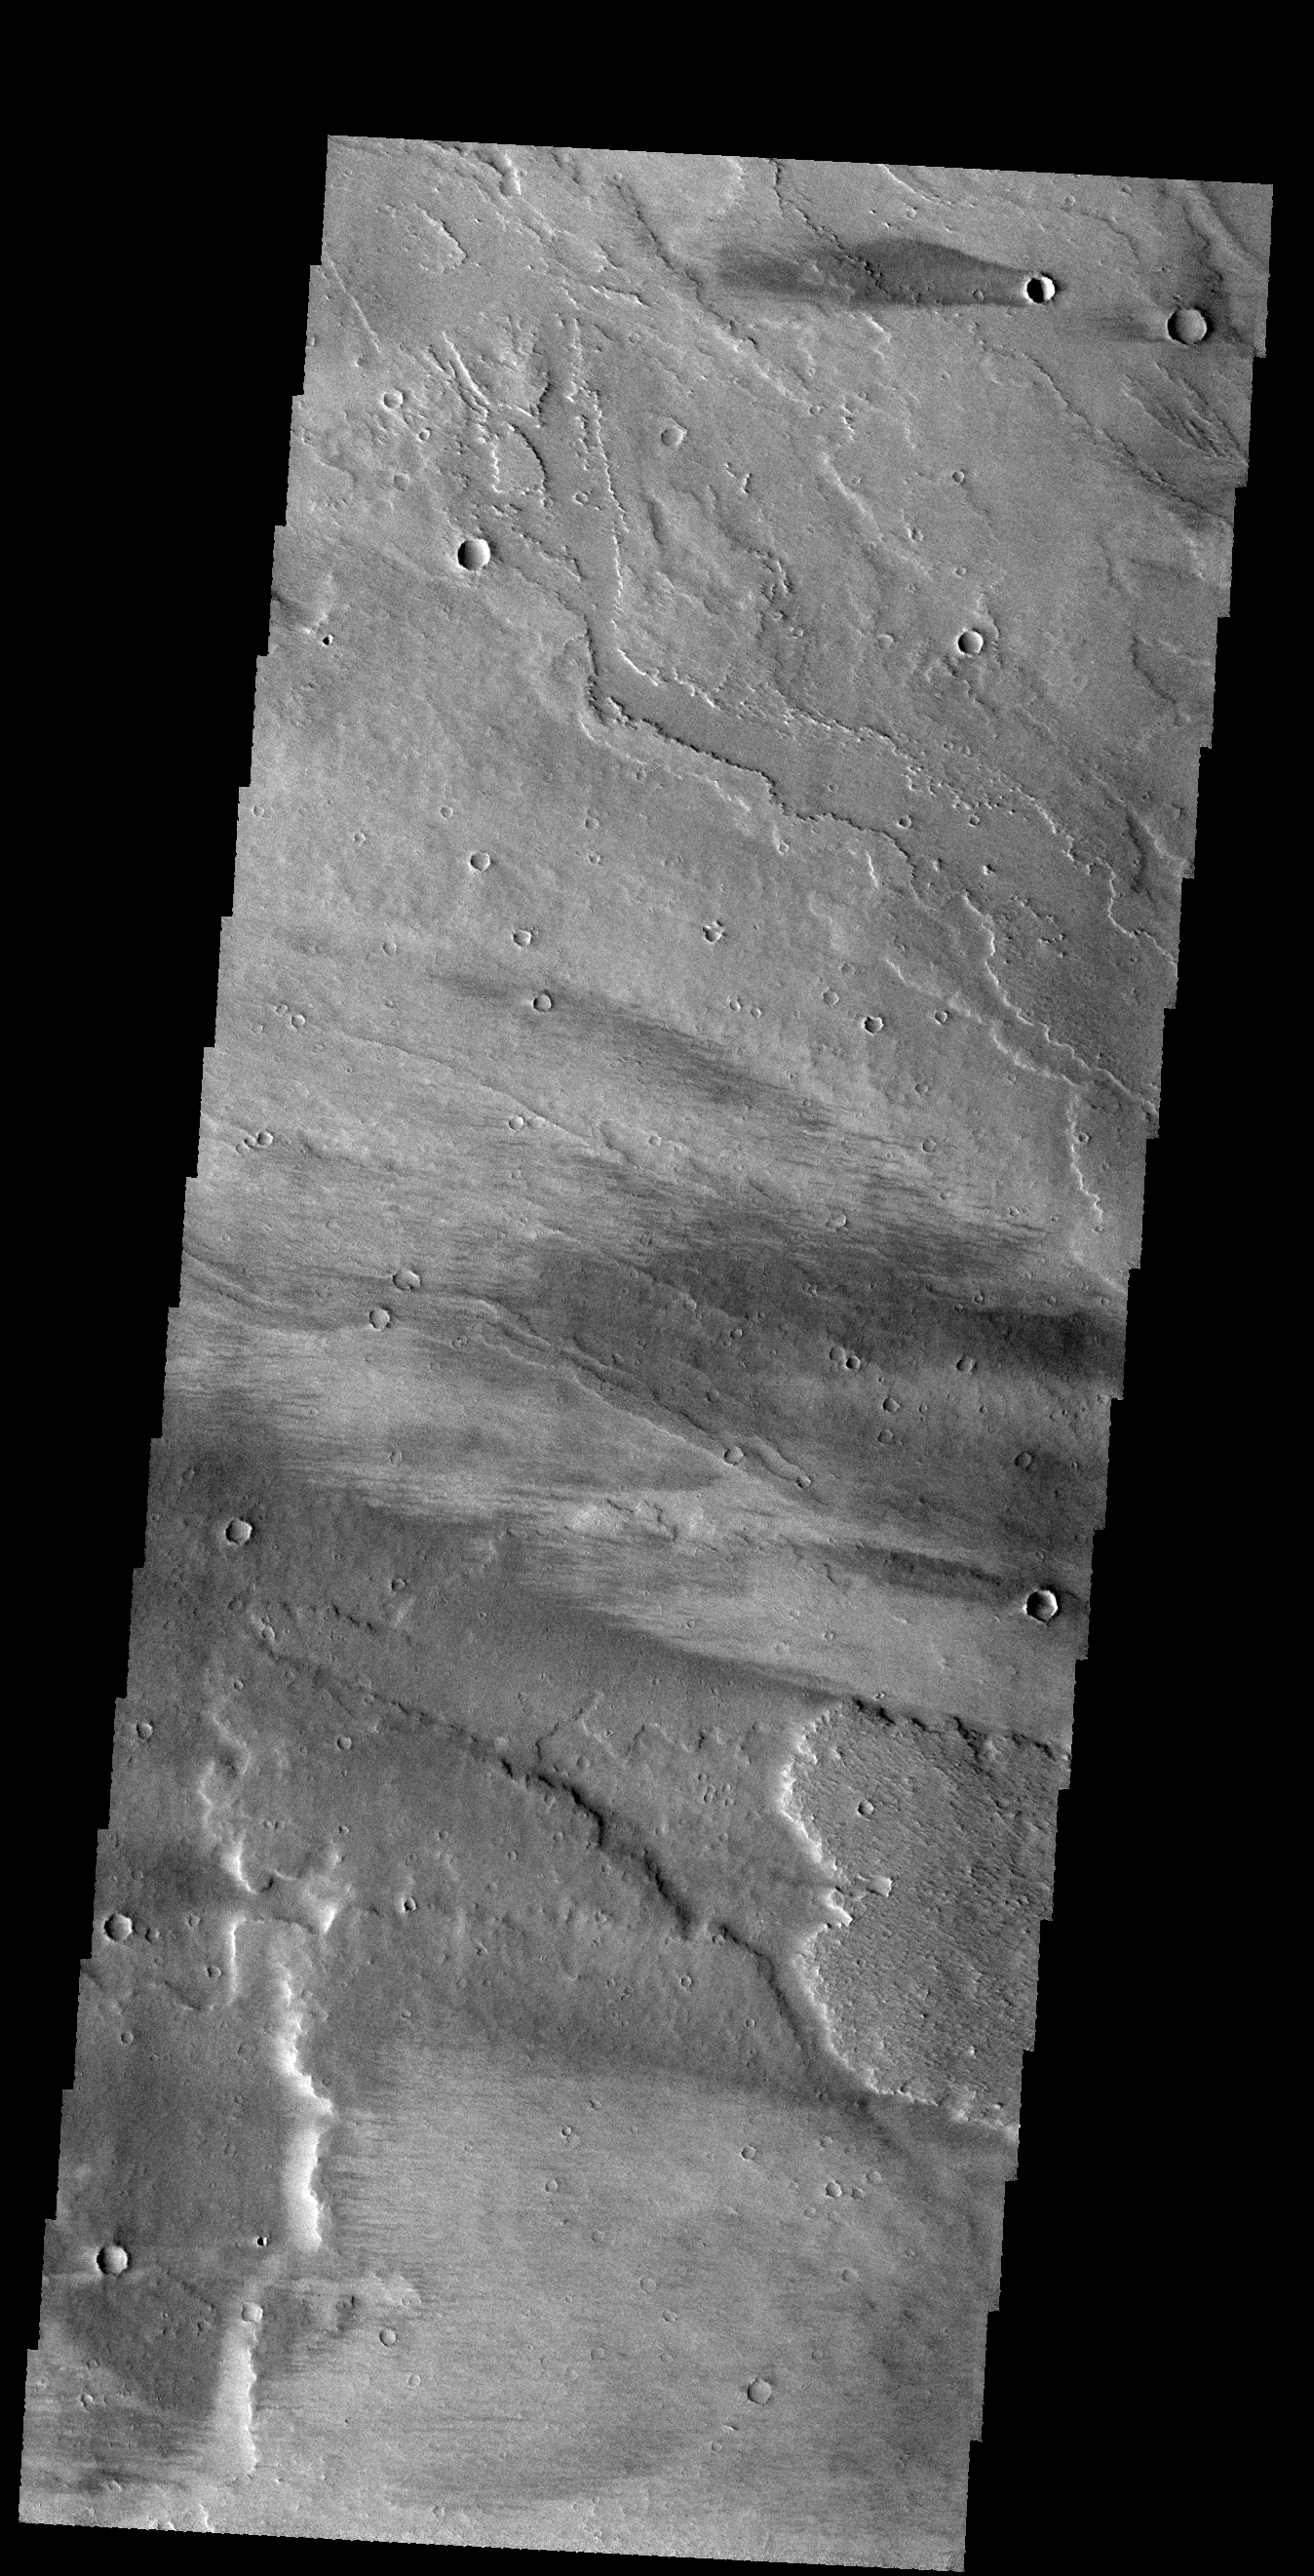

Windstreaks

Today’s VIS image shows windstreaks on the lava flows of Daedalia Planum. The “tail” behind the crater indicates winds blew from east to west.

Credit: NASA/JPL-Caltech/ASU